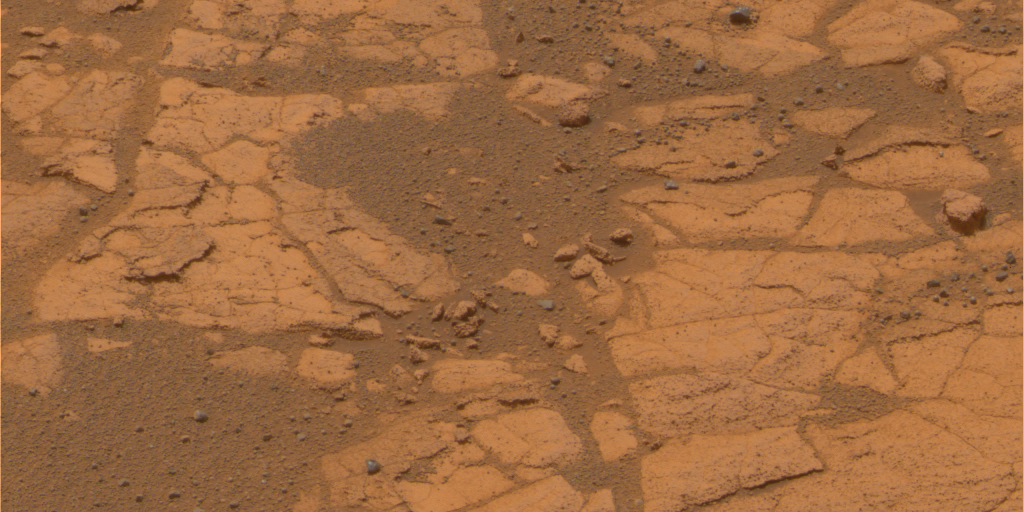

Rind-Like Features at a Meridiani Outcrop

After months spent crossing a sea of rippled sands, Opportunity reached an outcrop in August 2005 and began investigating exposures of sedimentary rocks, intriguing rind-like features that appear to cap the rocks, and cobbles that dot the martian surface locally. Opportunity spent several martian days, or sols, analyzing a feature called “Lemon Rind,” a thin surface layer covering portions of outcrop rocks poking through the sand north of “Erebus Crater.” In images from the panoramic camera, Lemon Rind appears slightly different in color than surrounding rocks. It also appears to be slightly more resistant to wind erosion than the outcrop’s interior. This is an approximately true-color composite produced from frames taken during Opportunity’s 552nd martian day, or sol (Aug. 13, 2005).

Credit: NASA/JPL/Cornell